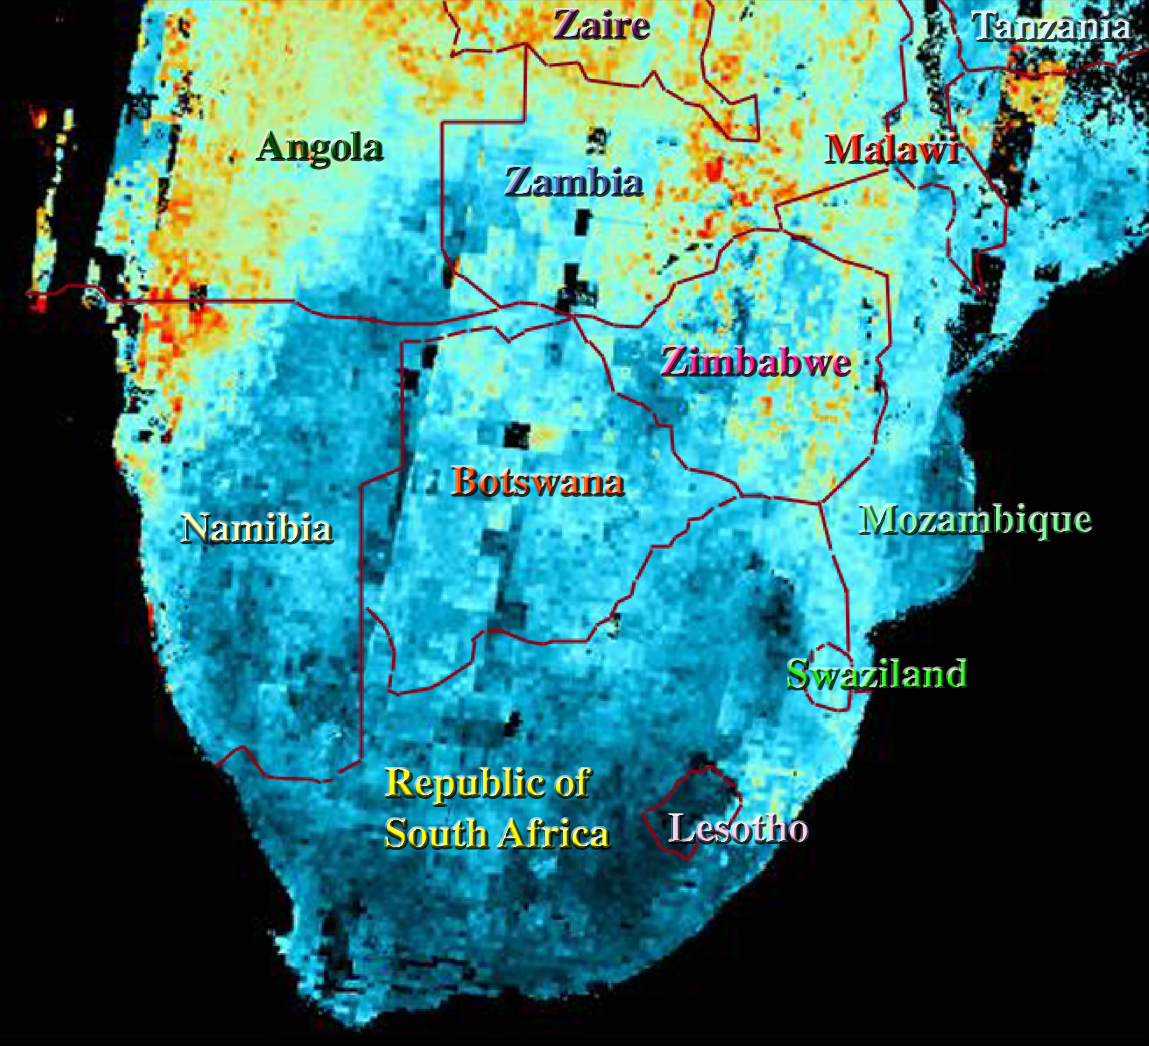

Airborne Particulates over Southern Africa

This map shows the abundance of airborne particulates, or aerosols, over Southern Africa during the period August 14 – September 29, 2000. Low particle concentrations are shown in shades of blue, and high concentrations in shades of red. The results were generated from MISR imagery acquired over this time period, and processed using MISR’s automated software system. The approach for deriving aerosol amount makes use of the variation of scene brightness and contrast as a function of observation angle. Black areas over the land area correspond to places where a result was not obtained, for example, due to the presence of clouds.

Extensive burning of grass and shrubland for land management and agriculture comprises a principal source of these aerosols. Vegetation availability increases northward, hence the greater abundance of haze and smoke in Angola and southern Zaire. The lower aerosol abundance around Lesotho and southeastern South Africa is consistent with the higher terrain elevations near the Drakensberg Mountains.

MISR was built and is managed by NASA’s Jet Propulsion Laboratory, Pasadena, CA, for NASA’s Office of Earth Science, Washington, DC. The Terra satellite is managed by NASA’s Goddard Space Flight Center, Greenbelt, MD. JPL is a division of the California Institute of Technology.

Credit: NASA/GSFC/JPL, MISR Team